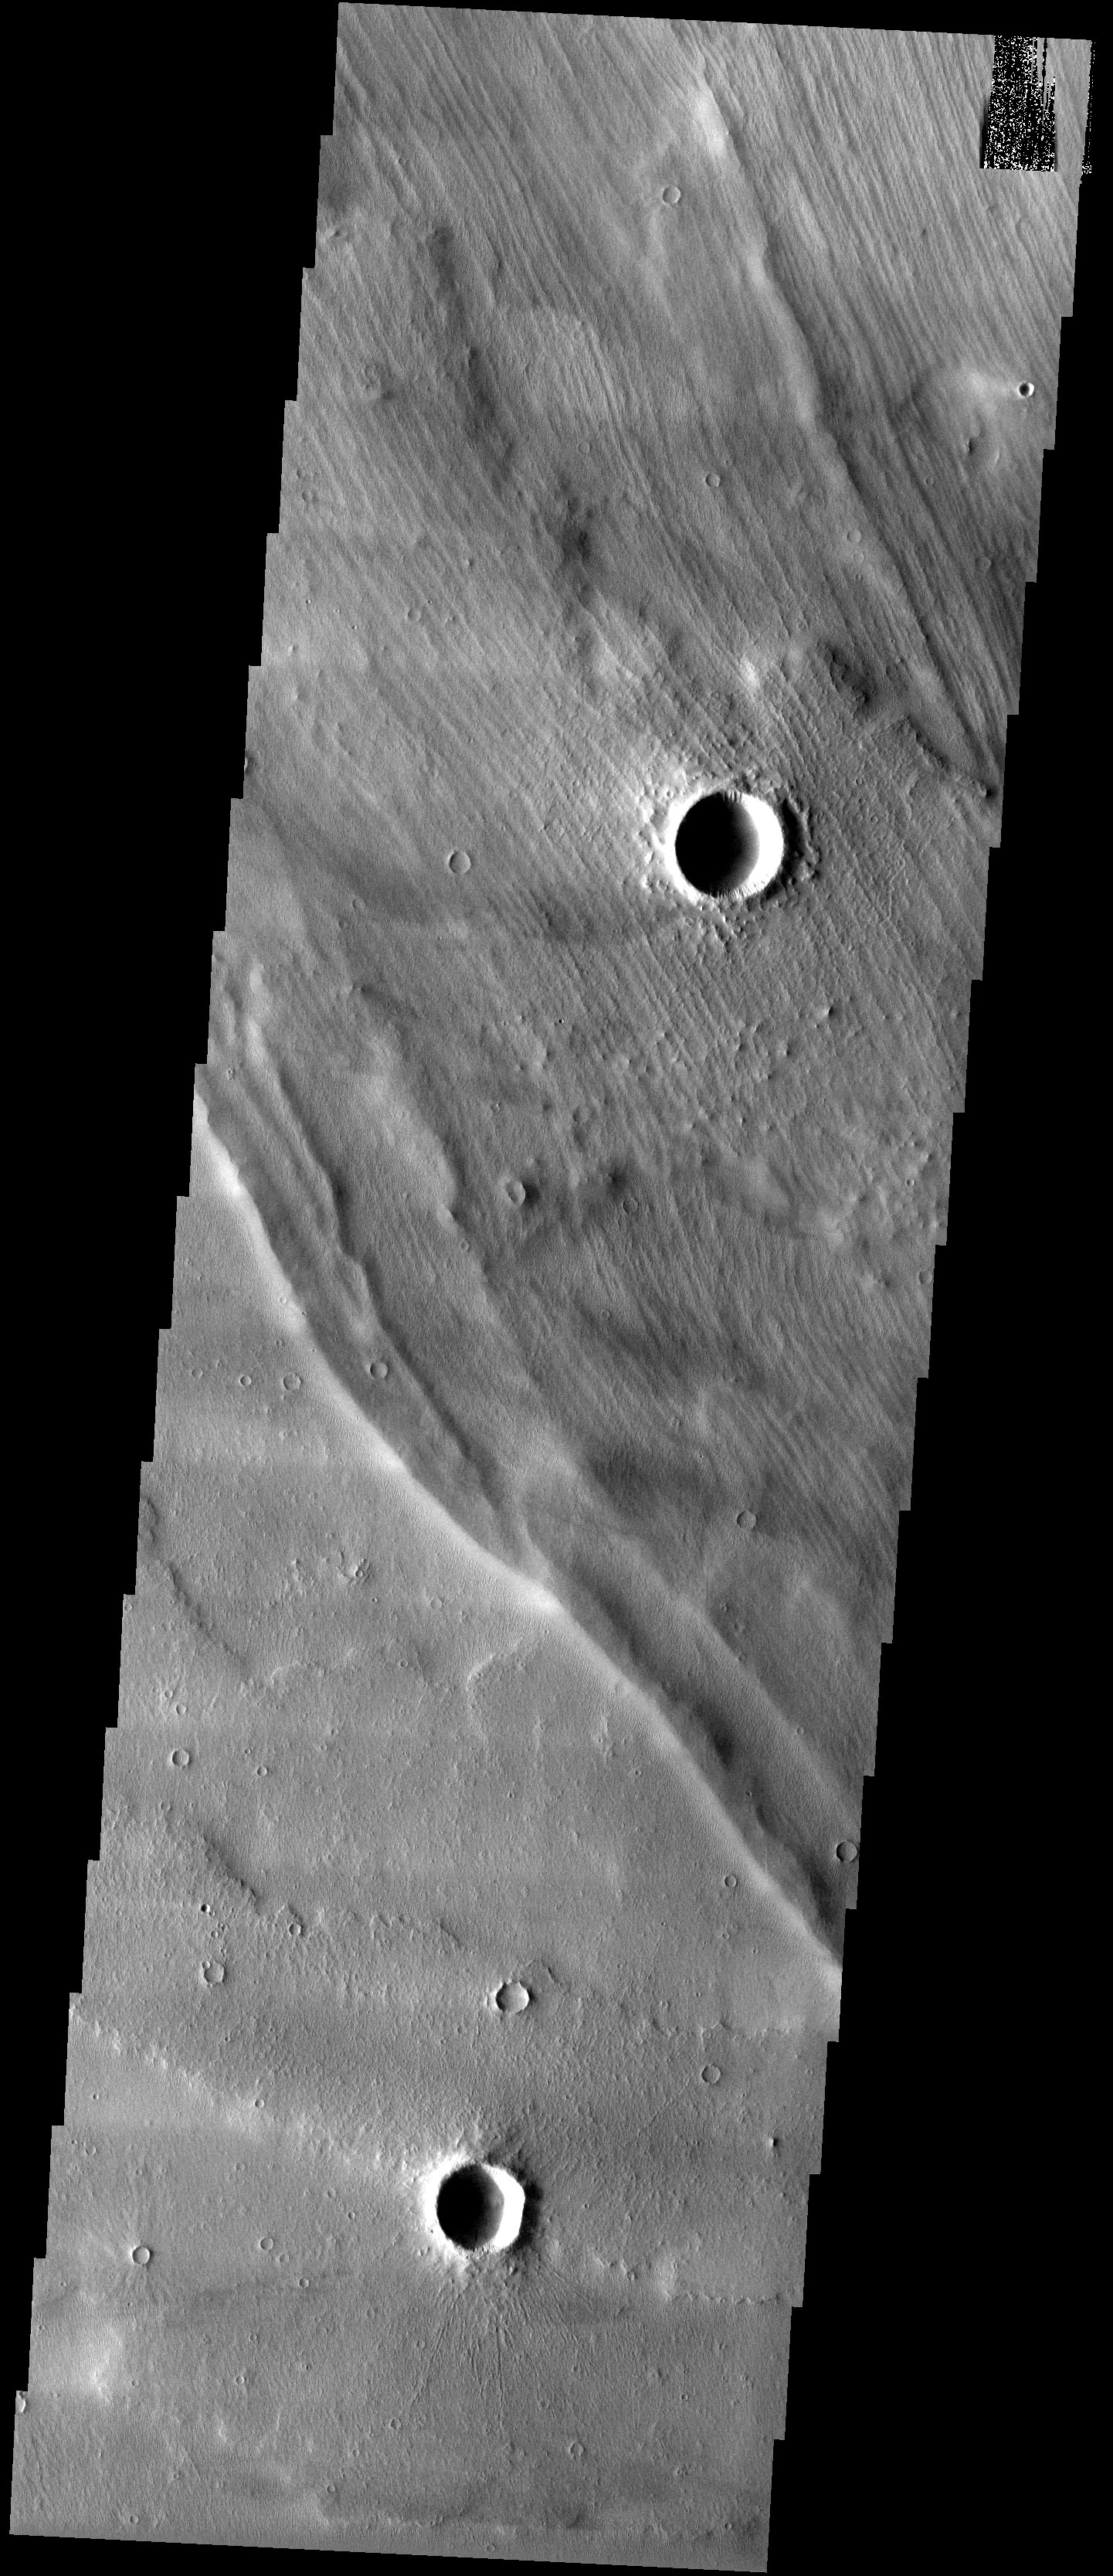

Grooved Terrain

Released 29 May 2003

Strange-looking grooved terrain overlies lava flows off of the western flank of the giant shield volcano Arsia Mons. It has recently been speculated that the large, concentric ridges are glacial features called moraines, which were deposited as a dry-bottomed glacier receded and left sand and rocks behind.

Image information: VIS instrument. Latitude -7.8, Longitude 230.4 East (129.6 West). 19 meter/pixel resolution.

Note: this THEMIS visual image has not been radiometrically nor geometrically calibrated for this preliminary release. An empirical correction has been performed to remove instrumental effects. A linear shift has been applied in the cross-track and down-track direction to approximate spacecraft and planetary motion. Fully calibrated and geometrically projected images will be released through the Planetary Data System in accordance with Project policies at a later time.

NASA’s Jet Propulsion Laboratory manages the 2001 Mars Odyssey mission for NASA’s Office of Space Science, Washington, D.C. The Thermal Emission Imaging System (THEMIS) was developed by Arizona State University, Tempe, in collaboration with Raytheon Santa Barbara Remote Sensing. The THEMIS investigation is led by Dr. Philip Christensen at Arizona State University. Lockheed Martin Astronautics, Denver, is the prime contractor for the Odyssey project, and developed and built the orbiter. Mission operations are conducted jointly from Lockheed Martin and from JPL, a division of the California Institute of Technology in Pasadena.

Credit: NASA/JPL/Arizona State University